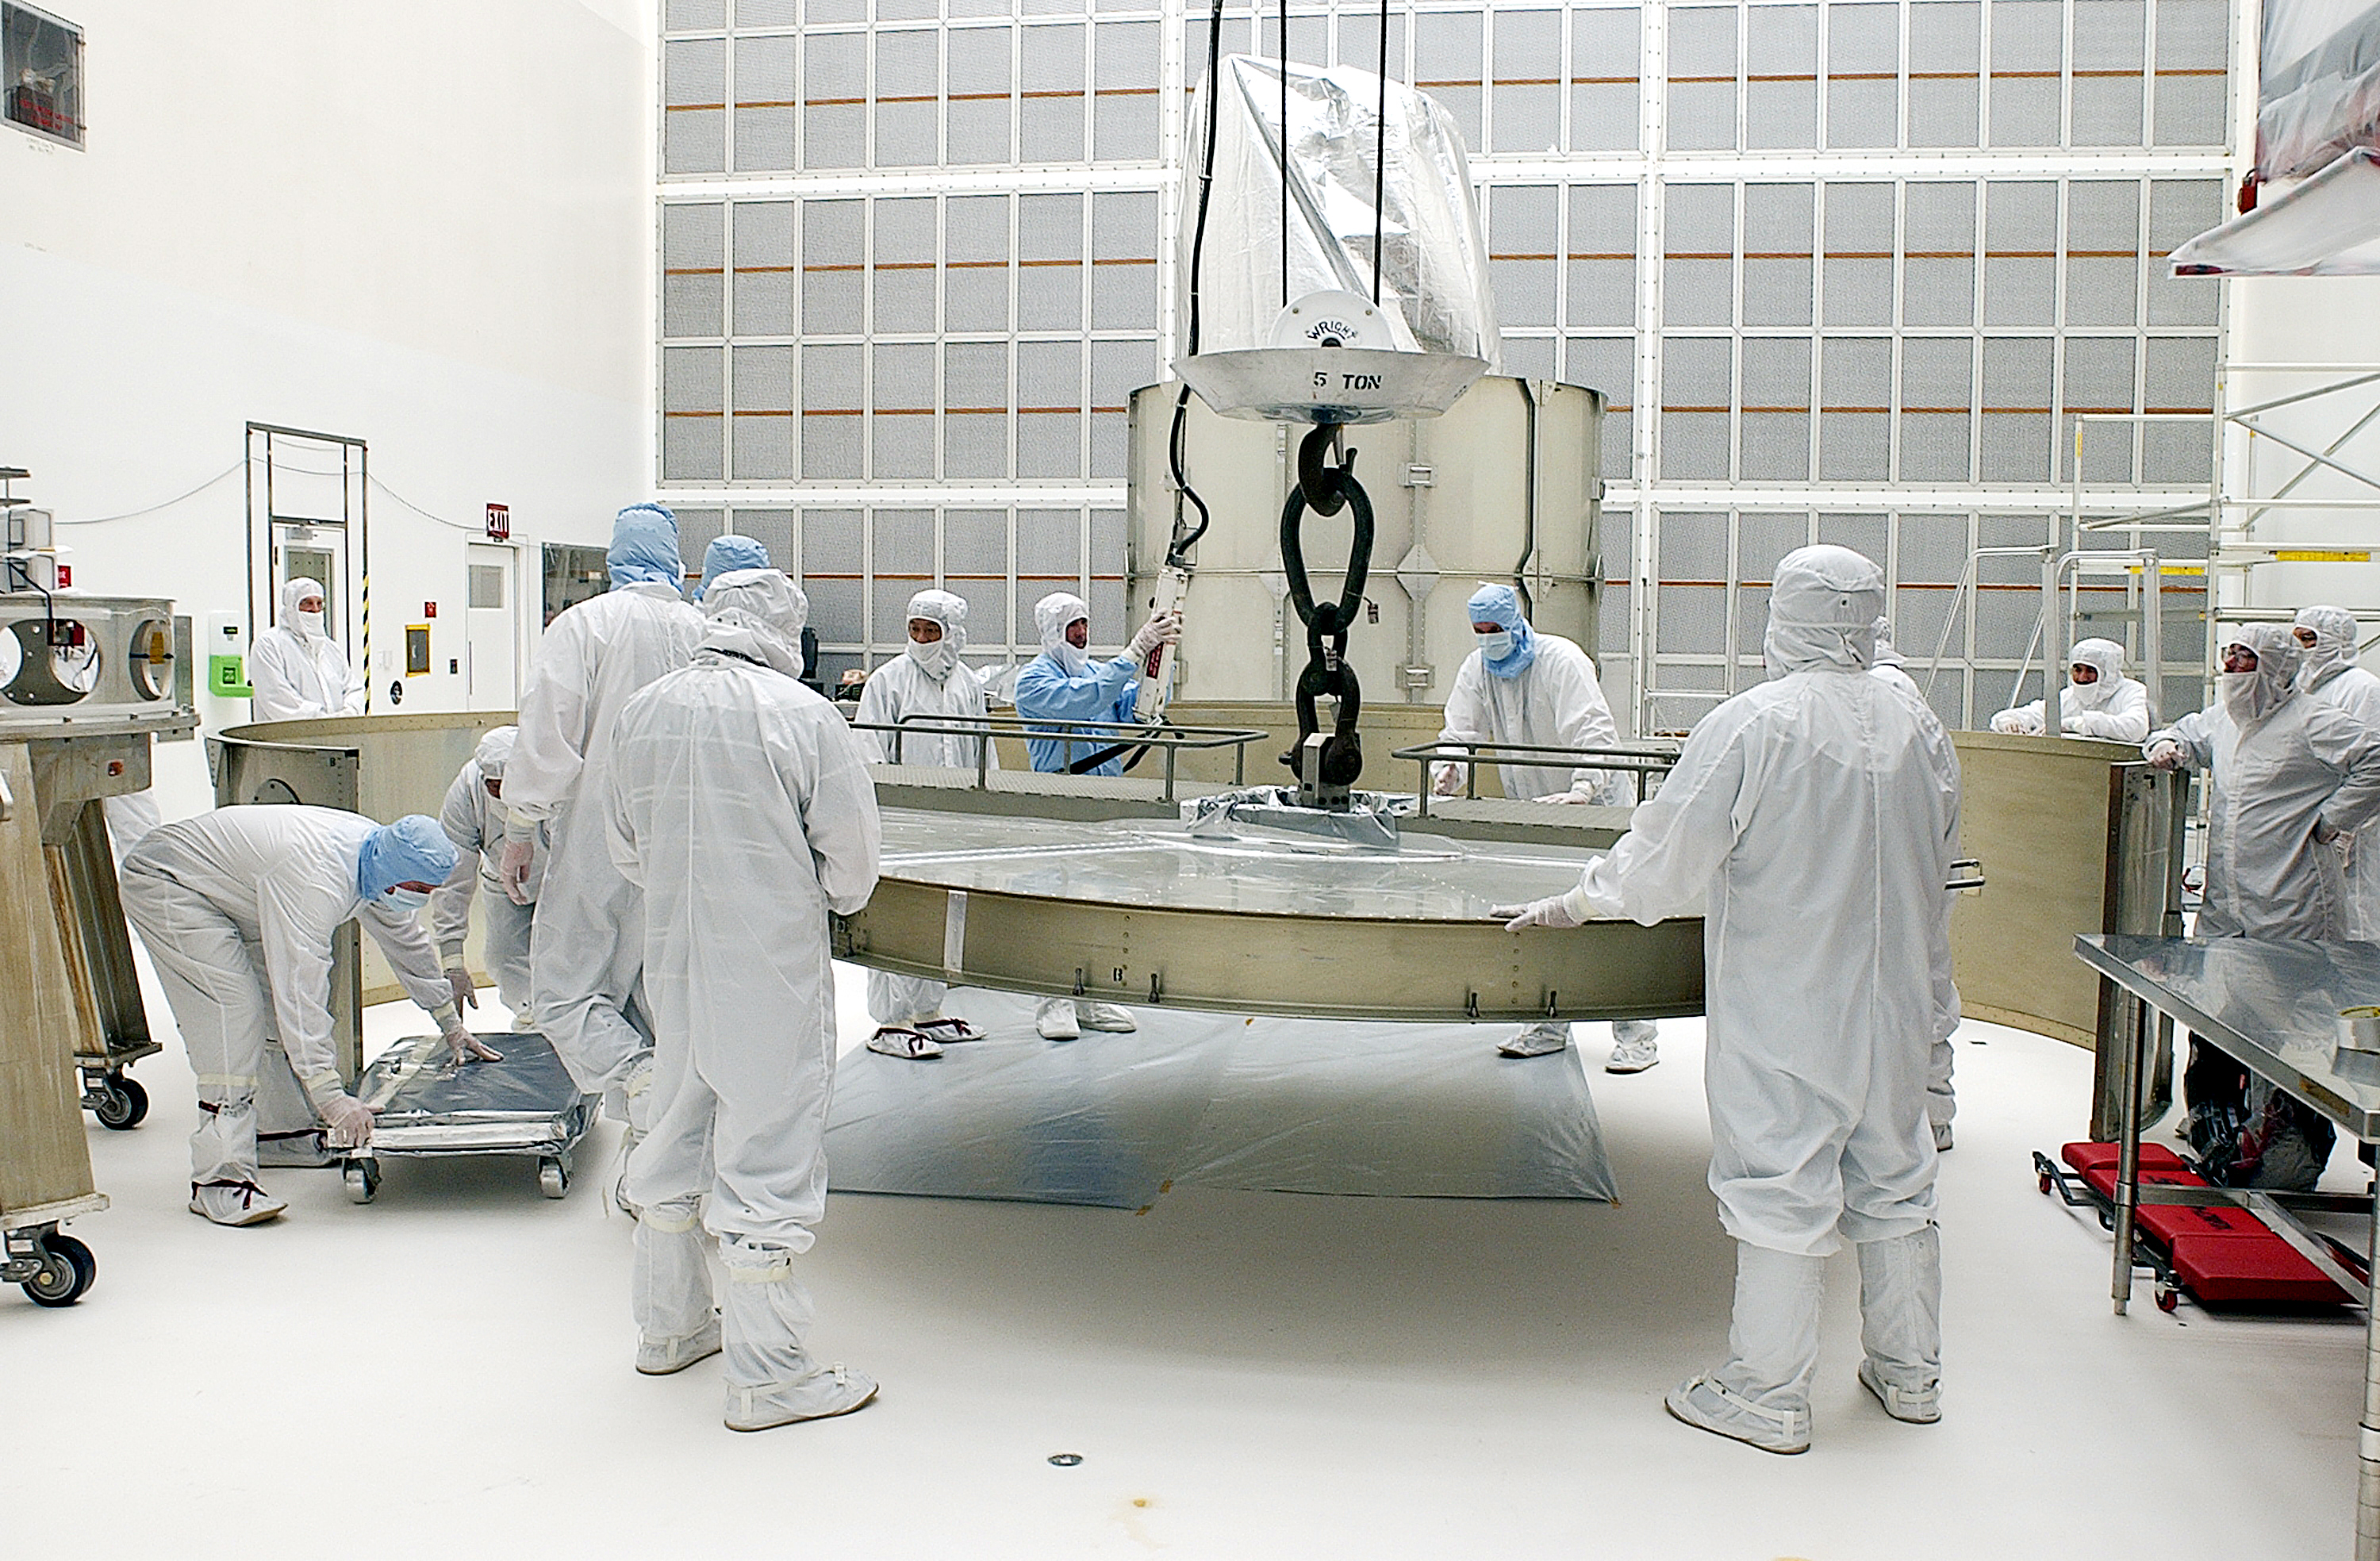

Canister

The Spitzer Space Telescope is placed in its payload canister for transfer to the launch pad before its aborted earlier launch. Spitzer was later moved back off its rocket and subsequently launched on a different vehicle on August 25, 2003.

Credit: NASA/KSC